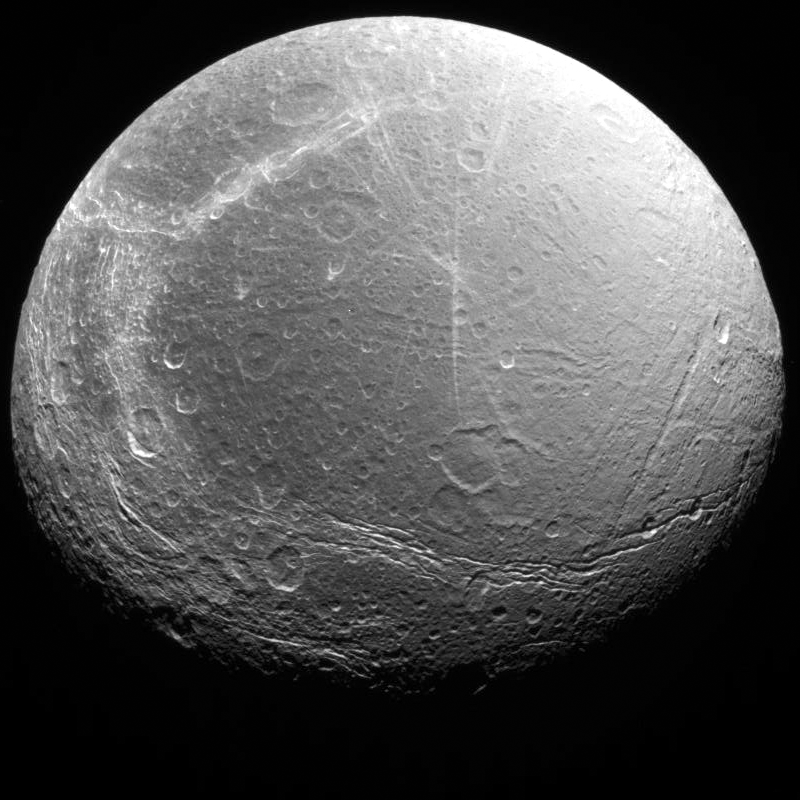

Dione as seen by Voyager 2

Cracks, canyons, craters, and streaks are seen in this image of Saturn’s icy moon, Dione, taken from Voyager 2 on August 3, 2005.

The Voyager Project is managed by the Jet Propulsion Laboratory for NASA.

Credit: NASA/JPL-Caltech